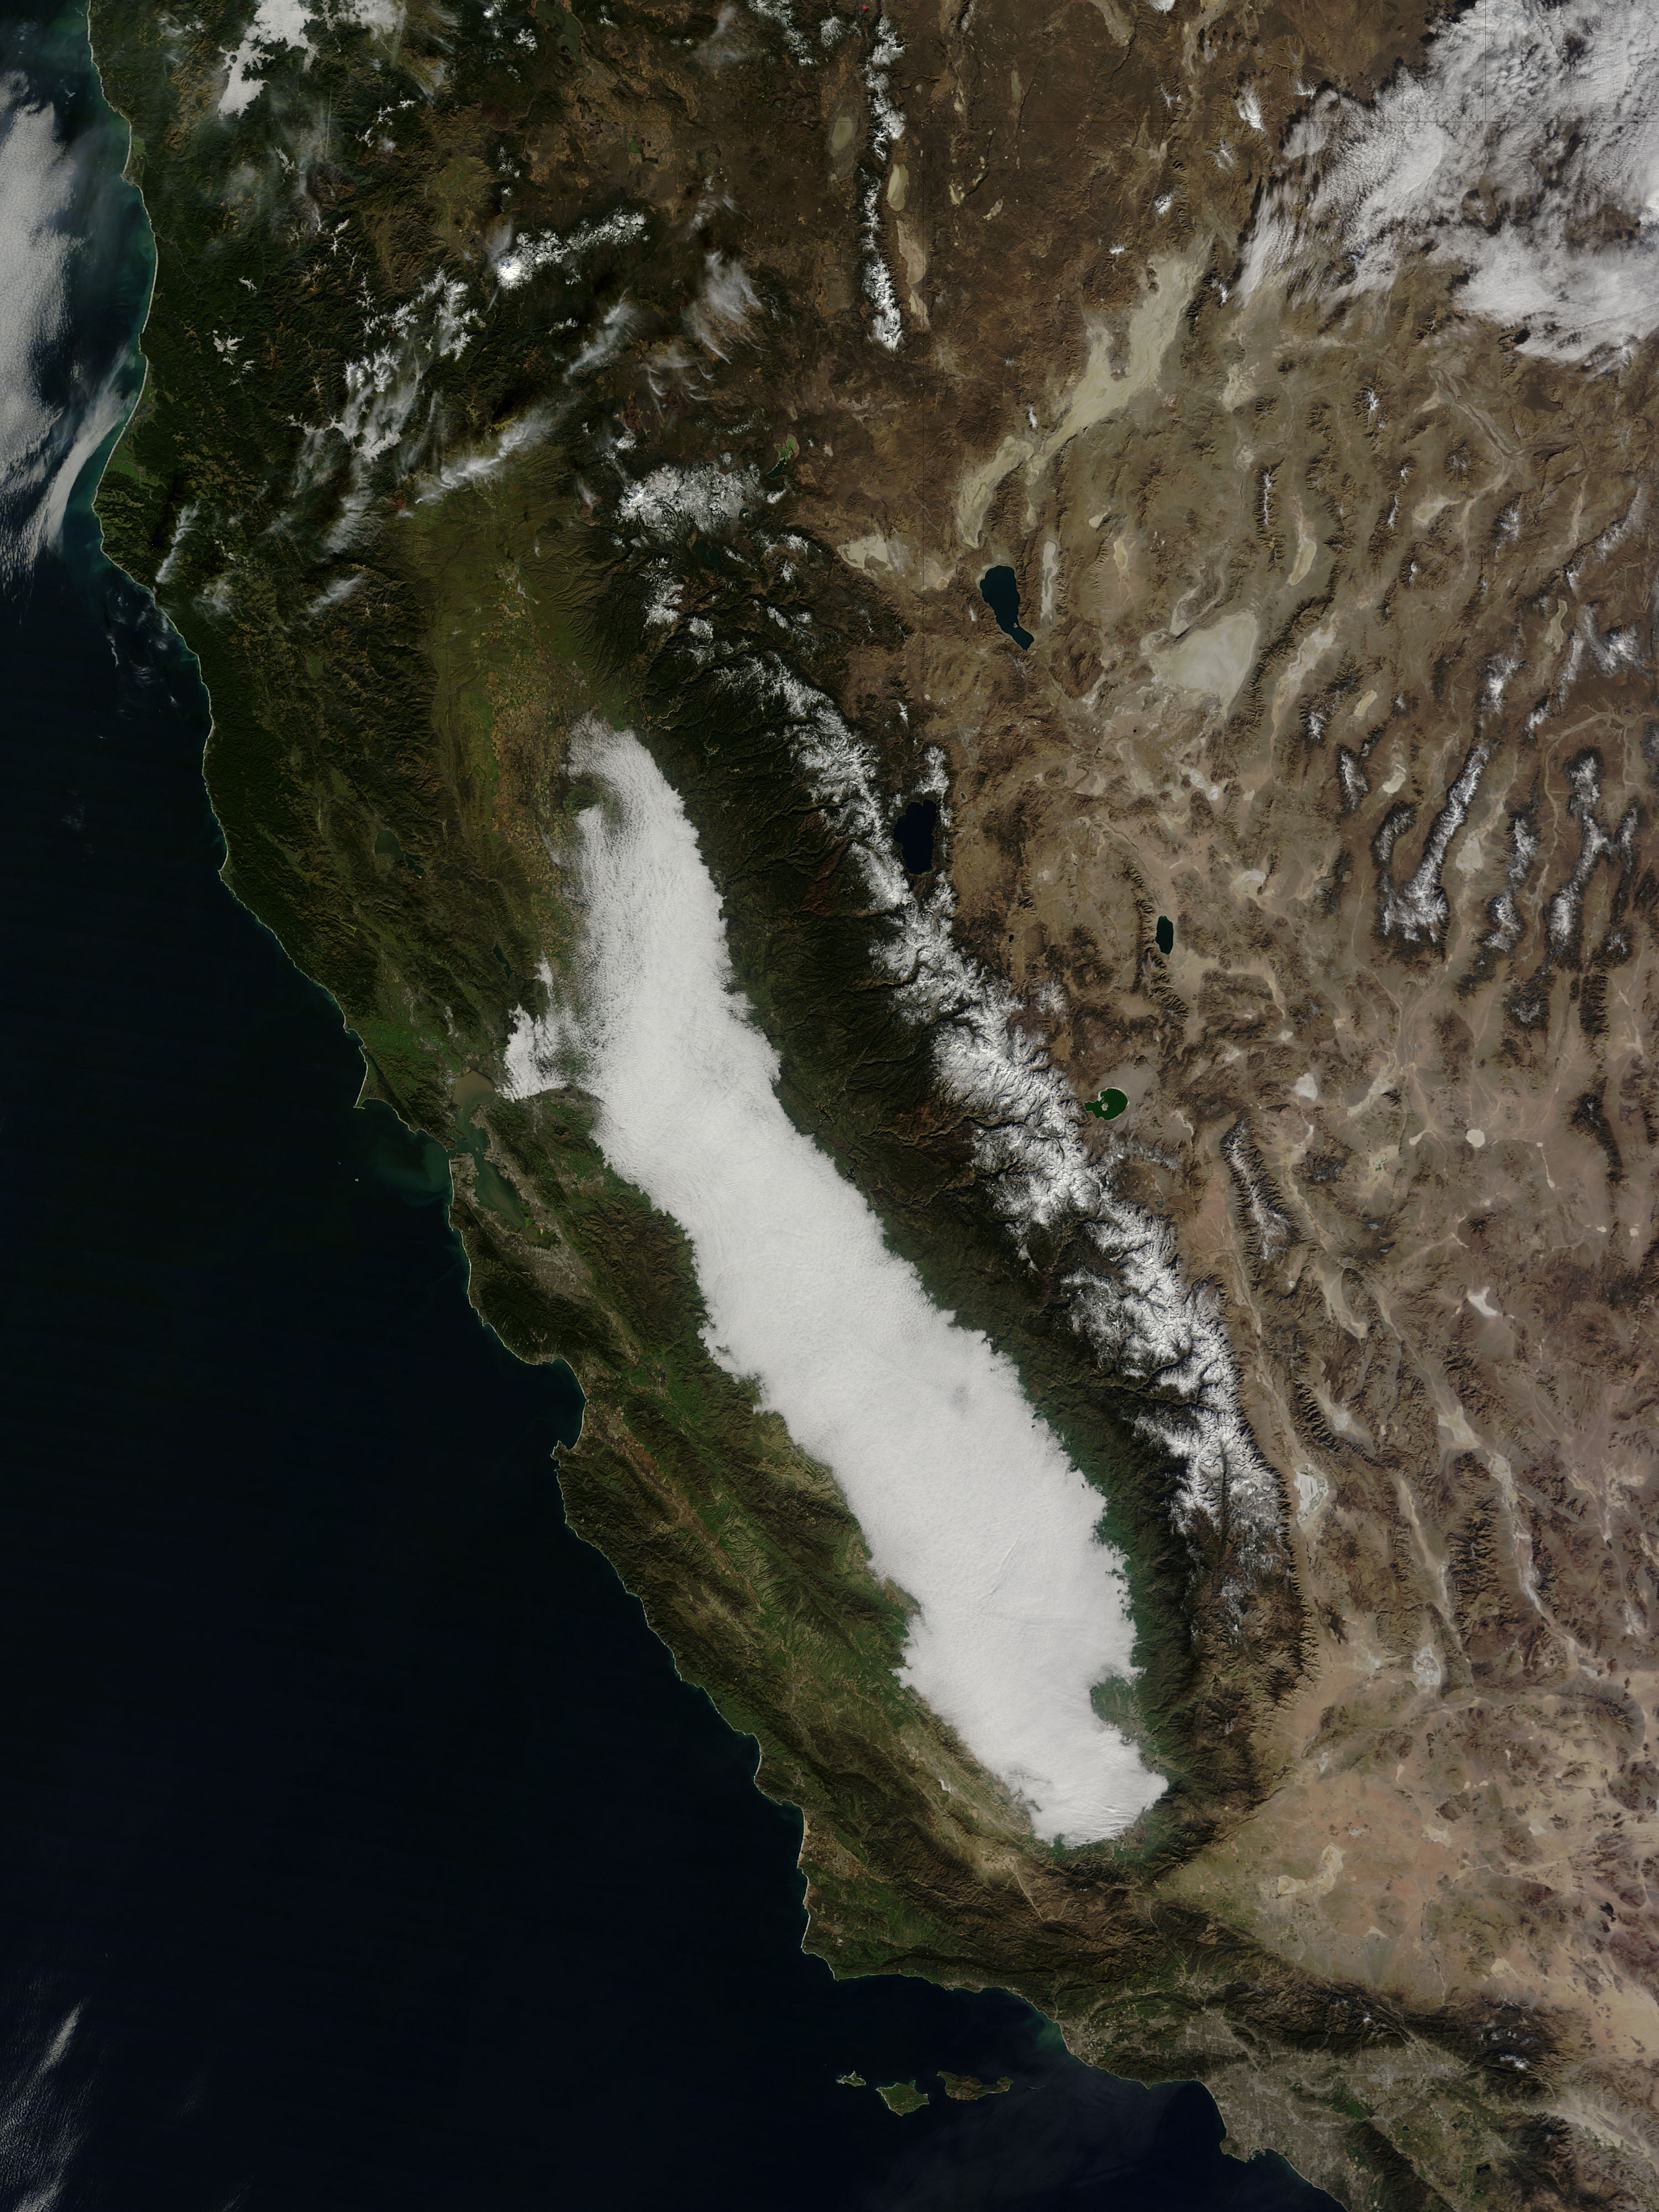

Low clouds in central California

Low clouds filled California’s Central Valley in late January, 2015. Such winter fog is considered a common phenomenon, and can be so dense that it snarls traffic, causes fender-benders, and can make symptoms worse in those with respiratory disease. At the same time, the moist winter fog helps keep temperatures low in the rich agricultural region by reflecting sunlight and keeping the ground from warming, which helps keep the abundant fruit and nut trees dormant, allowing for bountiful harvests. Scientific studies have reported that winter fogs (also called Thule fogs) are occurring less frequently in the Central Valley. One study, by Dennis Baldocchi and Eric Waller, was published in May, 2014. It finds that since 1981 the number of fog days between November and February has decreased by 46 percent. The severe drought that California has experienced in recent years may also have decreased the number of fog events even more since 2012. The Moderate Resolution Imaging Spectroradiometer (MODIS) aboard NASA’s Terra satellite captured this true-color image on January 24, 2015.

Credit: NASA/GSFC/Jeff Schmaltz/MODIS Land Rapid Response Team